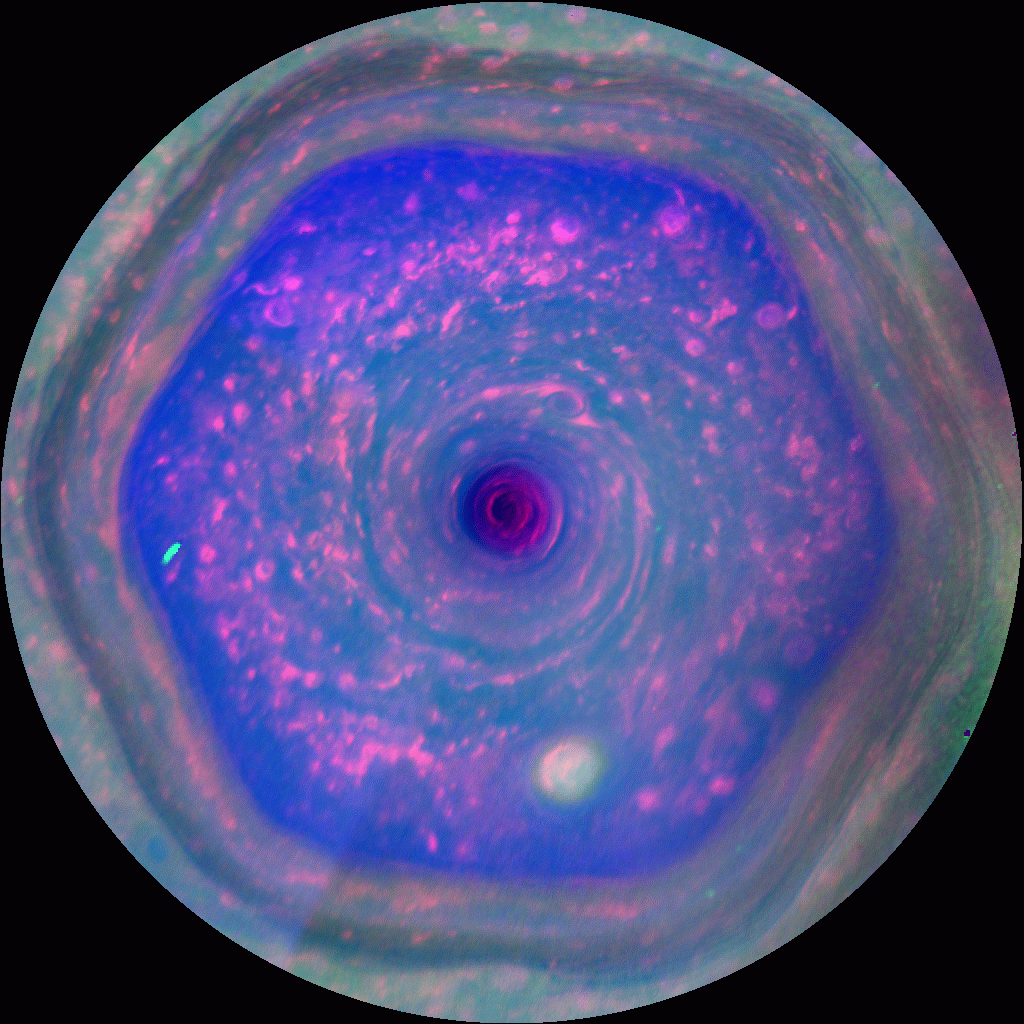

In Full View: Saturn’s Streaming Hexagon

This colorful view from NASA’s Cassini mission is the highest-resolution view of the unique six-sided jet stream at Saturn’s north pole known as “the hexagon.” This movie, made from images obtained by Cassini’s imaging cameras, is the first to show the hexagon in color filters, and the first movie to show a complete view from the north pole down to about 70 degrees north latitude.

Scientists can see the motion of a wide variety of cloud structures that reside within the hexagon in this movie. There is a massive hurricane tightly centered on the north pole, with an eye about 50 times larger than the average hurricane eye on Earth. (More information about that Saturn hurricane is at PIA14947.) Numerous small vortices are also present, which appear as reddish ovals. Some of these vortices spin clockwise while the hexagon and hurricane spin counterclockwise. Some of those smaller features are swept along with the jet stream of the hexagon, as if on a racetrack. The biggest of these vortices, seen near the lower right corner of the hexagon and appearing whitish, spans about 2,200 miles (3,500 kilometers), approximately twice the size of the largest hurricane on Earth.

The differences in this version of the movie, in which different wavelengths of light from ultraviolet to visible to infrared have been assigned colors, show a distinct contrast between the types of atmospheric particles inside and outside the hexagon. Inside the hexagon there are fewer large haze particles and a concentration of small haze particles, while outside the hexagon, the opposite is true. The jet stream that makes up the hexagon seems to act like a barrier, which results in something like the “ozone hole” in the Antarctic.

This movie shows a view from directly over the north pole, keeping up with the rotation of the planet so that all the motion seen on the screen is the motion of the hexagonal jet stream or the storms inside of it, without any added motion from the spinning of the planet itself. The original images were re-projected to show this polar view.

High-resolution views of the hexagon have only recently become possible because of the changing of the seasons at Saturn and changes in the Cassini spacecraft’s orbit. The north pole was dark when Cassini first arrived in July 2004. The sun really only began to illuminate the entire interior of the hexagon in August 2009, with the start of northern spring. In late 2012, Cassini began making swings over Saturn’s poles, giving it better views of the hexagon.

The eight frames of the movie were captured over 10 hours on Dec.10, 2012. Each of the eight frames consists of 16 map-projected images (four per color filter, and four filters per frame) so the movie combines data from 128 images total.

In this color scheme, scientists assigned red to the 0.750-micron part of the light spectrum (near infrared). This part of the spectrum penetrates the high-altitude haze layer to sense the top of tropospheric cloud deck. They assigned green to the 0.727-micron part of the light spectrum that senses the upper tropospheric haze (a near-infrared wavelength corresponding to a methane absorption band). They assigned blue to the sum of blue and ultraviolet broadband filters — combined, this blue channel covers between 0.400 and 0.500 microns (covering very near ultraviolet to blue in visible light). This part of the spectrum is sensitive to small aerosols.

To human eyes, the hexagon and north pole would appear in tones of gold and blue. See PIA14945 for a still image of the area in natural color.

The Cassini-Huygens mission is a cooperative project of NASA, the European Space Agency and the Italian Space Agency. The Jet Propulsion Laboratory, a division of the California Institute of Technology in Pasadena, manages the mission for NASA’s Science Mission Directorate, Washington, D.C. The Cassini orbiter and its two onboard cameras were designed, developed and assembled at JPL. The imaging operations center is based at the Space Science Institute in Boulder, Colo.

Credit: NASA/JPL-Caltech/SSI/Hampton University